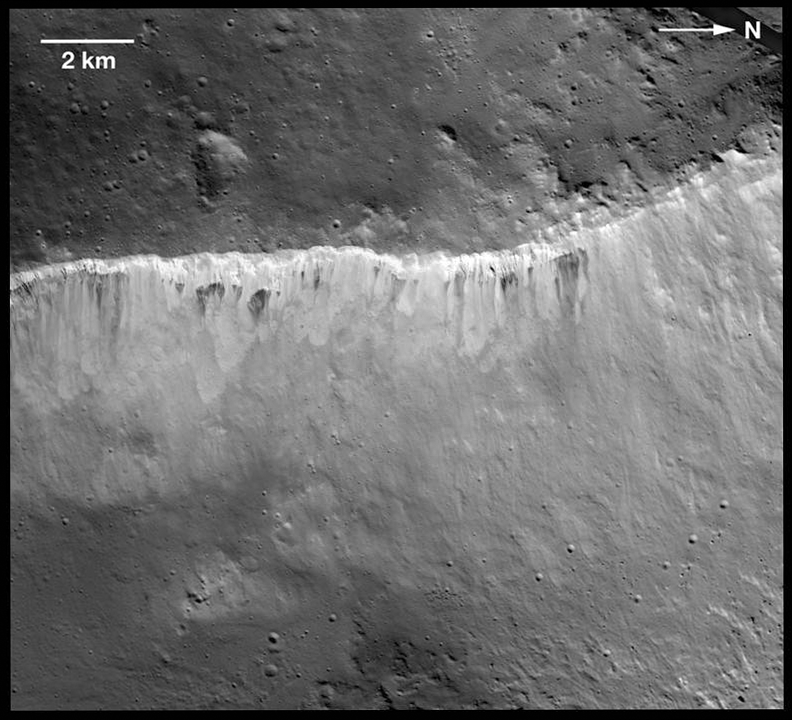

Bright and Dark at West Rim of Marcia Crater

The interplay of bright and dark material at the rim of Marcia crater on Vesta is visible in this image mosaic taken by NASA’s Dawn spacecraft. The brightness variation at Vesta is now known to be among the most extreme of the rocky bodies in the solar system. Scientists believe the bright material is uncontaminated by dark material and is native to Vesta. They now believe the dark material was brought to Vesta when carbon-rich space rocks collided with its surface. Earlier ideas about the dark material included theories that it came from Vesta’s underlying geology, or came from ancient volcanic flows or intrusions exposed by the Marcia impact.

This images that make up the mosaic were obtained by Dawn’s framing camera on Dec. 21, 2011, and Jan. 5, 2012, during the mission’s low-altitude mapping orbit (on average 130 miles or 210 kilometers above the surface). This image covers about 100 square miles (250 square kilometers). Marcia crater is in Vesta’s northern hemisphere.

The Dawn mission to the asteroids Vesta and Ceres is managed by NASA’s Jet Propulsion Laboratory, a division of the California Institute of Technology in Pasadena, for NASA’s Science Mission Directorate, Washington. Dawn is a project of the directorate’s Discovery Program, managed by NASA’s Marshall Space Flight Center in Huntsville, Ala. UCLA is responsible for overall Dawn mission science. The Dawn Framing Cameras have been developed and built under the leadership of the Max Planck Institute for Solar System Research, Katlenburg-Lindau, Germany, with significant contributions by DLR German Aerospace Center, Institute of Planetary Research, Berlin, and in coordination with the Institute of Computer and Communication Network Engineering, Braunschweig. The framing camera project is funded by the Max Planck Society, DLR, and NASA/JPL.

Credit: NASA/JPL-Caltech/UCLA/MPS/DLR/IDA/LPI/ASU